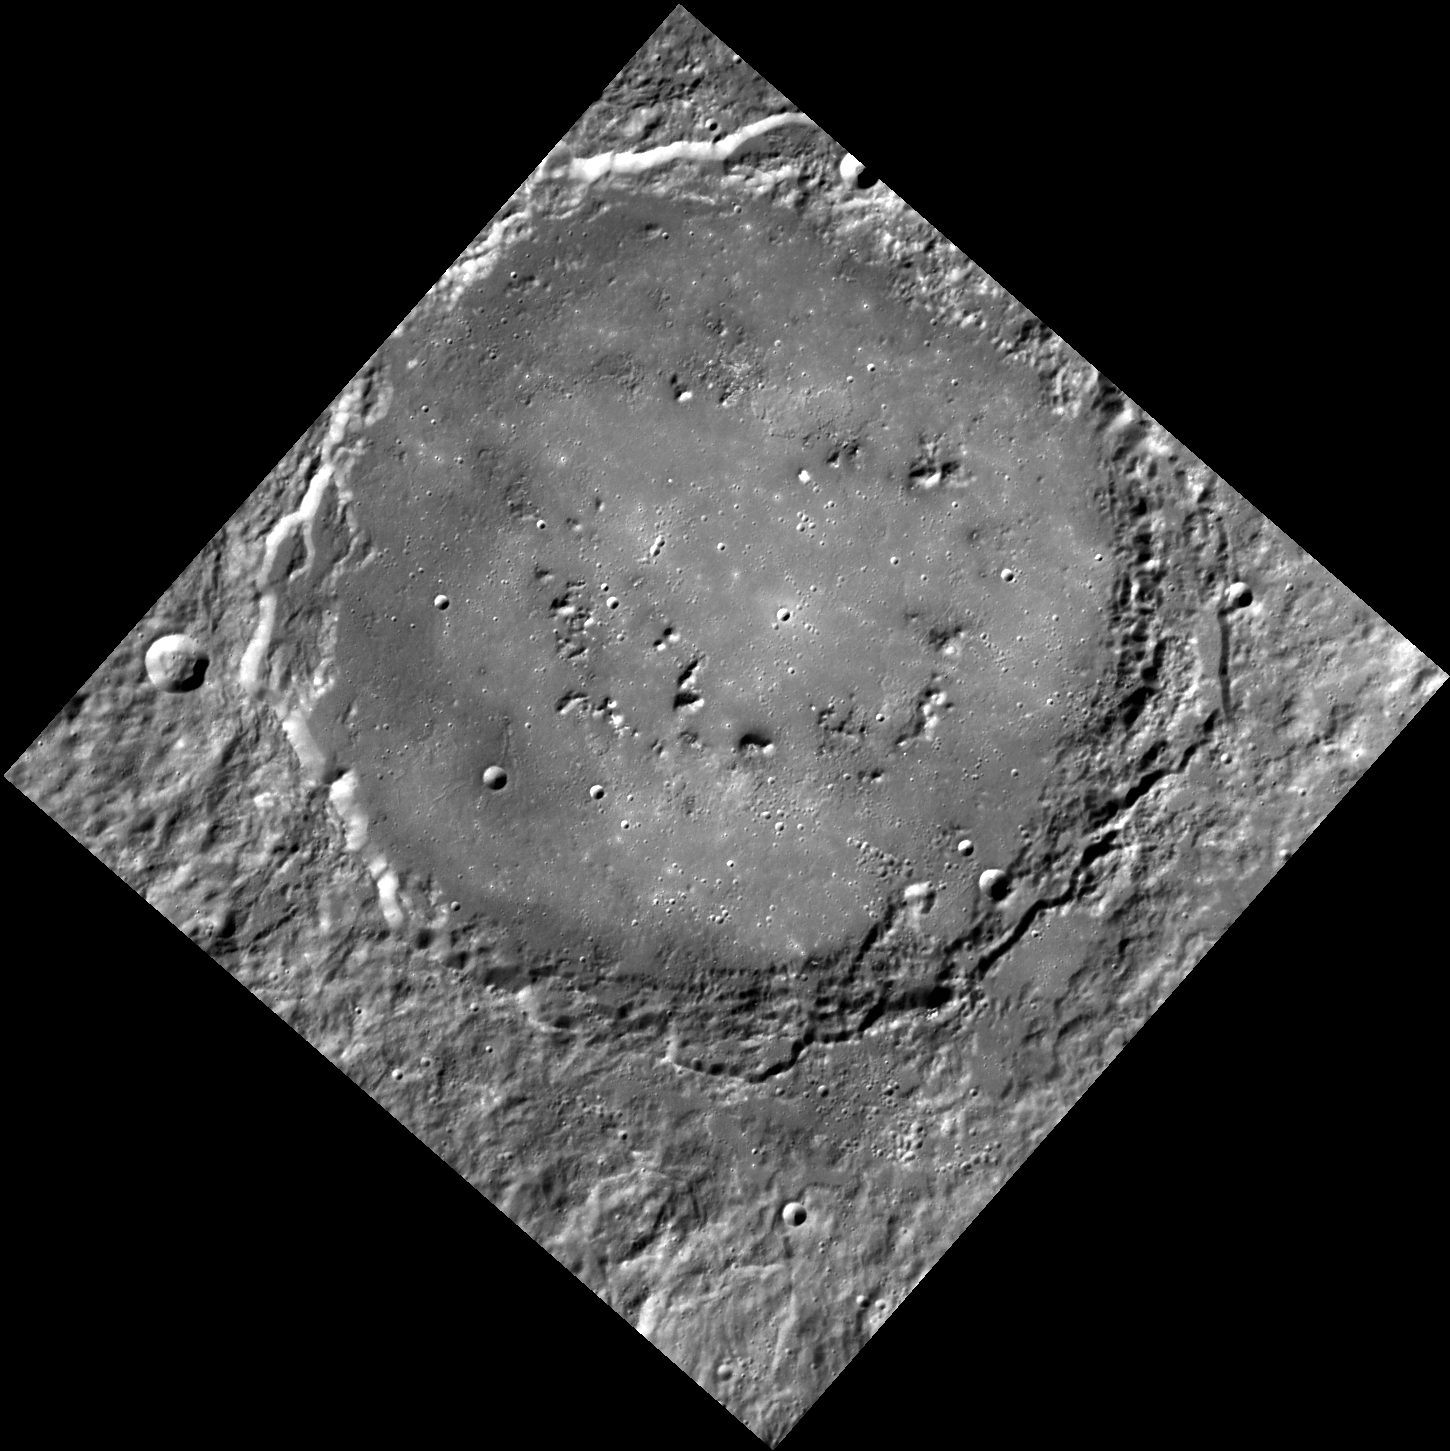

Mercury’s Smile

This image taken by MDIS’s Wide Angle Camera is dominated by an unnamed basin formed from a large impact on the surface of Mercury. Although the impact was energetic enough to create a central peak ring in the basin, the ring has been mostly flooded by impact melt and/or volcanic plains. To the MESSENGER summer interns, the partial ring of mountains resembles a smile.

This image was acquired as part of MDIS’s high-resolution surface morphology base map. The surface morphology base map will cover more than 90% of Mercury’s surface with an average resolution of 250 meters/pixel (0.16 miles/pixel or 820 feet/pixel). Images acquired for the surface morphology base map typically have off-vertical Sun angles (i.e., high incidence angles) and visible shadows so as to reveal clearly the topographic form of geologic features.

The MESSENGER spacecraft is the first ever to orbit the planet Mercury, and the spacecraft’s seven scientific instruments and radio science investigation are unraveling the history and evolution of the Solar System’s innermost planet. Visit the Why Mercury? section of this website to learn more about the key science questions that the MESSENGER mission is addressing. During the one-year primary mission, MDIS is scheduled to acquire more than 75,000 images in support of MESSENGER’s science goals.

Date acquired: July 16, 2011
Image Mission Elapsed Time (MET): 219266241
Image ID: 509587
Instrument: Wide Angle Camera (WAC) of the Mercury Dual Imaging System (MDIS)
WAC filter: 7 (748 nanometers)
Center Latitude: 51.79°
Center Longitude: 82.82° E
Resolution: 203 meters/pixel
Scale: The basin is approximately 180 km (112 mi) in diameter
Incidence Angle: 62.3°
Emission Angle: 0.2°
Phase Angle: 62.5°

These images are from MESSENGER, a NASA Discovery mission to conduct the first orbital study of the innermost planet, Mercury. For information regarding the use of images, see the MESSENGER image use policy.

Credit: NASA/Johns Hopkins University Applied Physics Laboratory/Carnegie Institution of Washington